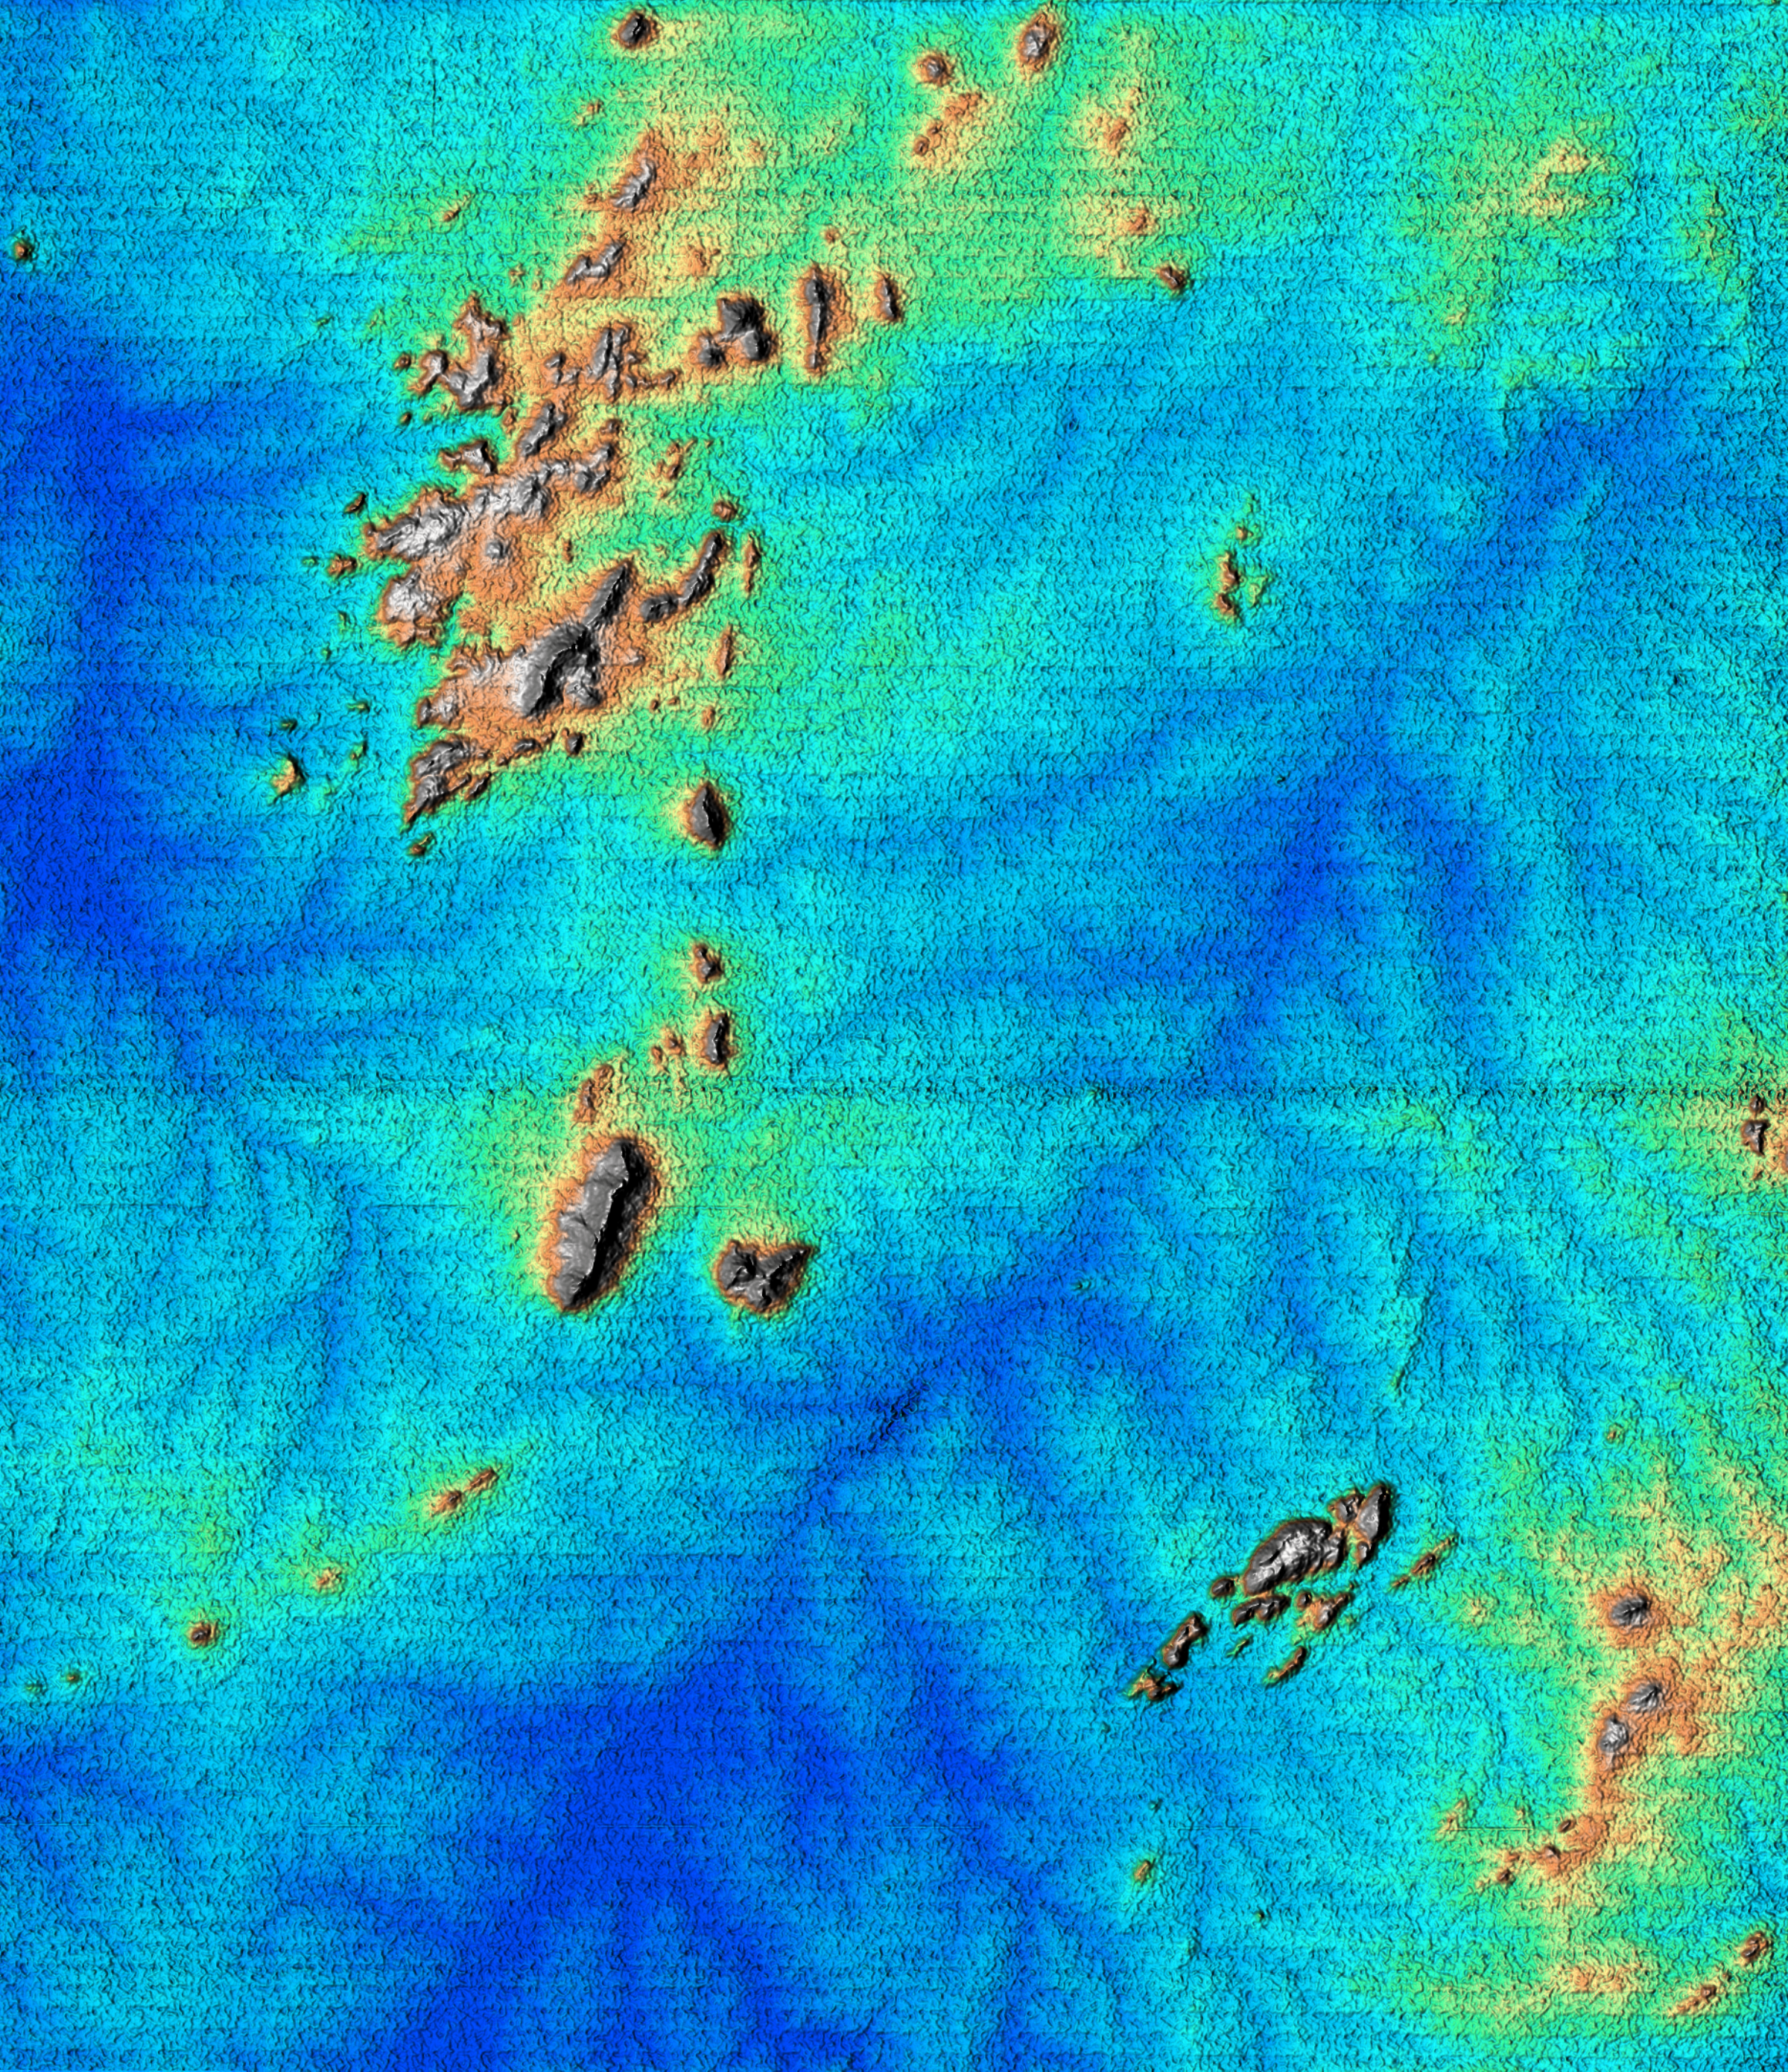

Shaded Relief of Rio Sao Francisco, Brazil

This topographic image acquired by SRTM shows an area south of the Sao Francisco River in Brazil. The scrub forest terrain shows relief of about 400 meters (1300 feet). Areas such as these are difficult to map by traditional methods because of frequent cloud cover and local inaccessibility. This region has little topographic relief, but even subtle changes in topography have far-reaching effects on regional ecosystems. The image covers an area of 57 km x 79 km and represents one quarter of the 225 km SRTM swath. Colors range from dark blue at water level to white and brown at hill tops. The terrain features that are clearly visible in this image include tributaries of the Sao Francisco, the dark-blue branch-like features visible from top right to bottom left, and on the left edge of the image, and hills rising up from the valley floor. The San Francisco River is a major source of water for irrigation and hydroelectric power. Mapping such regions will allow scientists to better understand the relationships between flooding cycles, forestation and human influences on ecosystems.

This shaded relief image was generated using topographic data from the Shuttle Radar Topography Mission. A computer-generated artificial light source illuminates the elevation data to produce a pattern of light and shadows. Slopes facing the light appear bright, while those facing away are shaded. On flatter surfaces, the pattern of light and shadows can reveal subtle features in the terrain. Shaded relief maps are commonly used in applications such as geologic mapping and land use planning.

The Shuttle Radar Topography Mission (SRTM), launched on February 11, 2000, uses the same radar instrument that comprised the Spaceborne Imaging Radar-C/X-Band Synthetic Aperture Radar (SIR-C/X-SAR) that flew twice on the Space Shuttle Endeavour in 1994. The mission is designed to collect three-dimensional measurements of the Earth’s surface. To collect the 3-D data, engineers added a 60-meter-long (200-foot) mast, an additional C-band imaging antenna and improved tracking and navigation devices. The mission is a cooperative project between the National Aeronautics and Space Administration (NASA), the National Imagery and Mapping Agency (NIMA) and the German and Italian space agencies. It is managed by NASA’s Jet Propulsion Laboratory, Pasadena, CA, for NASA’s Earth Science Enterprise, Washington, DC.

Credit: NASA/JPL